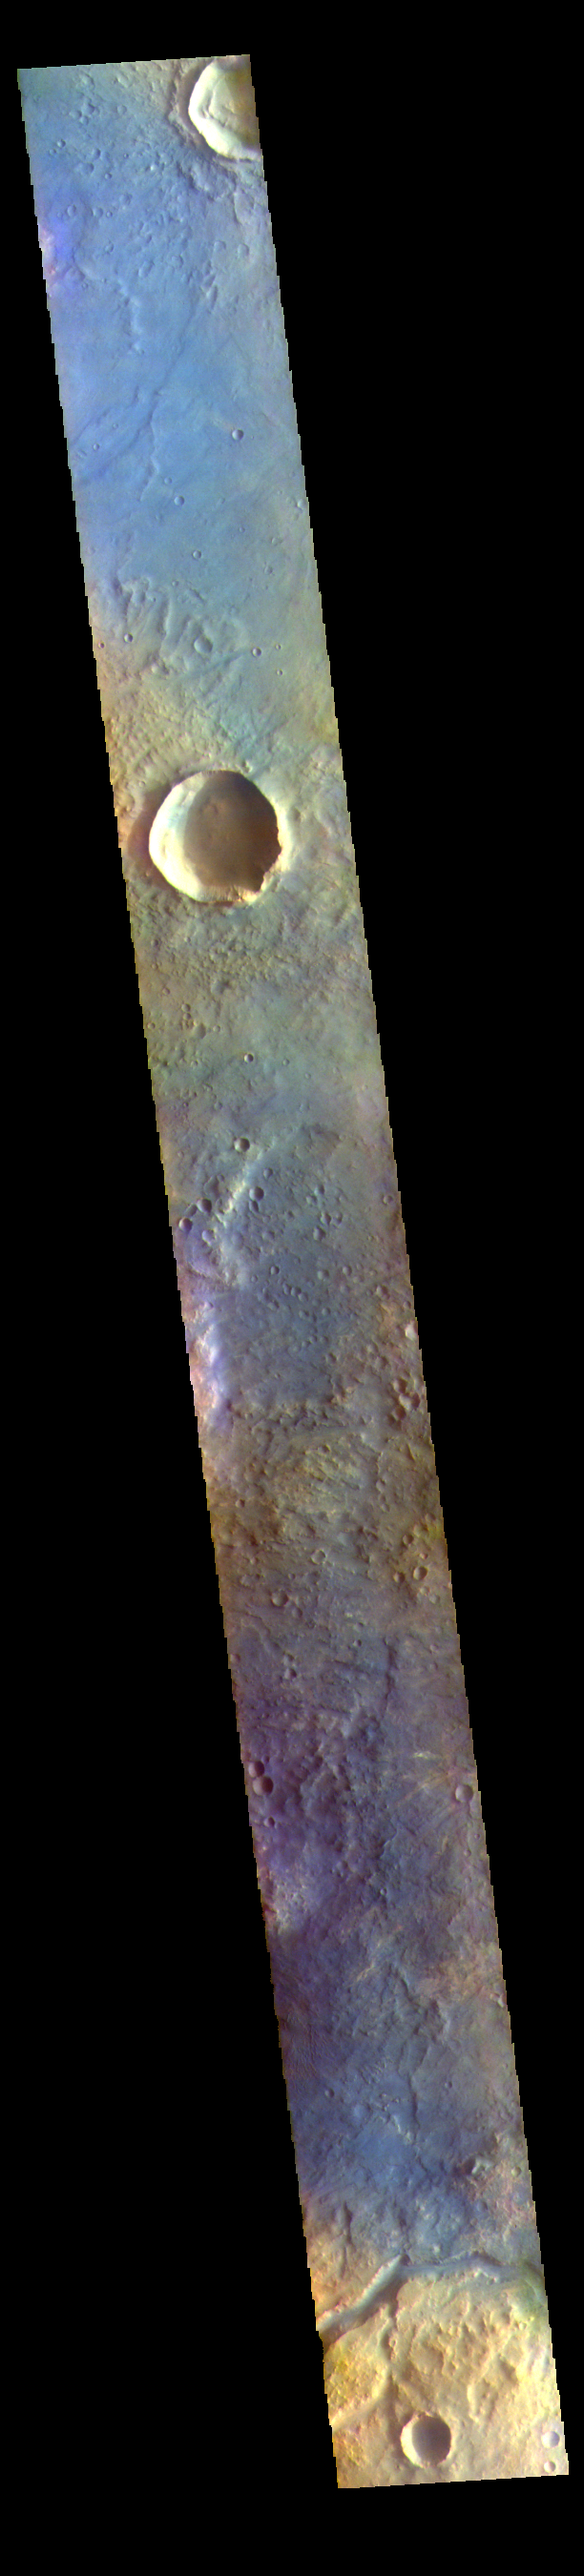

Syrtis Major Planum – False Color

The THEMIS VIS camera contains 5 filters. The data from different filters can be combined in multiple ways to create a false color image. These false color images may reveal subtle variations of the surface not easily identified in a single band image. Today’s false color image shows part of the eastern boundary of Syrtis Major Planum. The channel at the bottom of the image is unnamed.

The THEMIS VIS camera is capable of capturing color images of the Martian surface using five different color filters. In this mode of operation, the spatial resolution and coverage of the image must be reduced to accommodate the additional data volume produced from using multiple filters. To make a color image, three of the five filter images (each in grayscale) are selected. Each is contrast enhanced and then converted to a red, green, or blue intensity image. These three images are then combined to produce a full color, single image. Because the THEMIS color filters don’t span the full range of colors seen by the human eye, a color THEMIS image does not represent true color. Also, because each single-filter image is contrast enhanced before inclusion in the three-color image, the apparent color variation of the scene is exaggerated. Nevertheless, the color variation that does appear is representative of some change in color, however subtle, in the actual scene. Note that the long edges of THEMIS color images typically contain color artifacts that do not represent surface variation.

Credit: NASA/JPL-Caltech/ASU